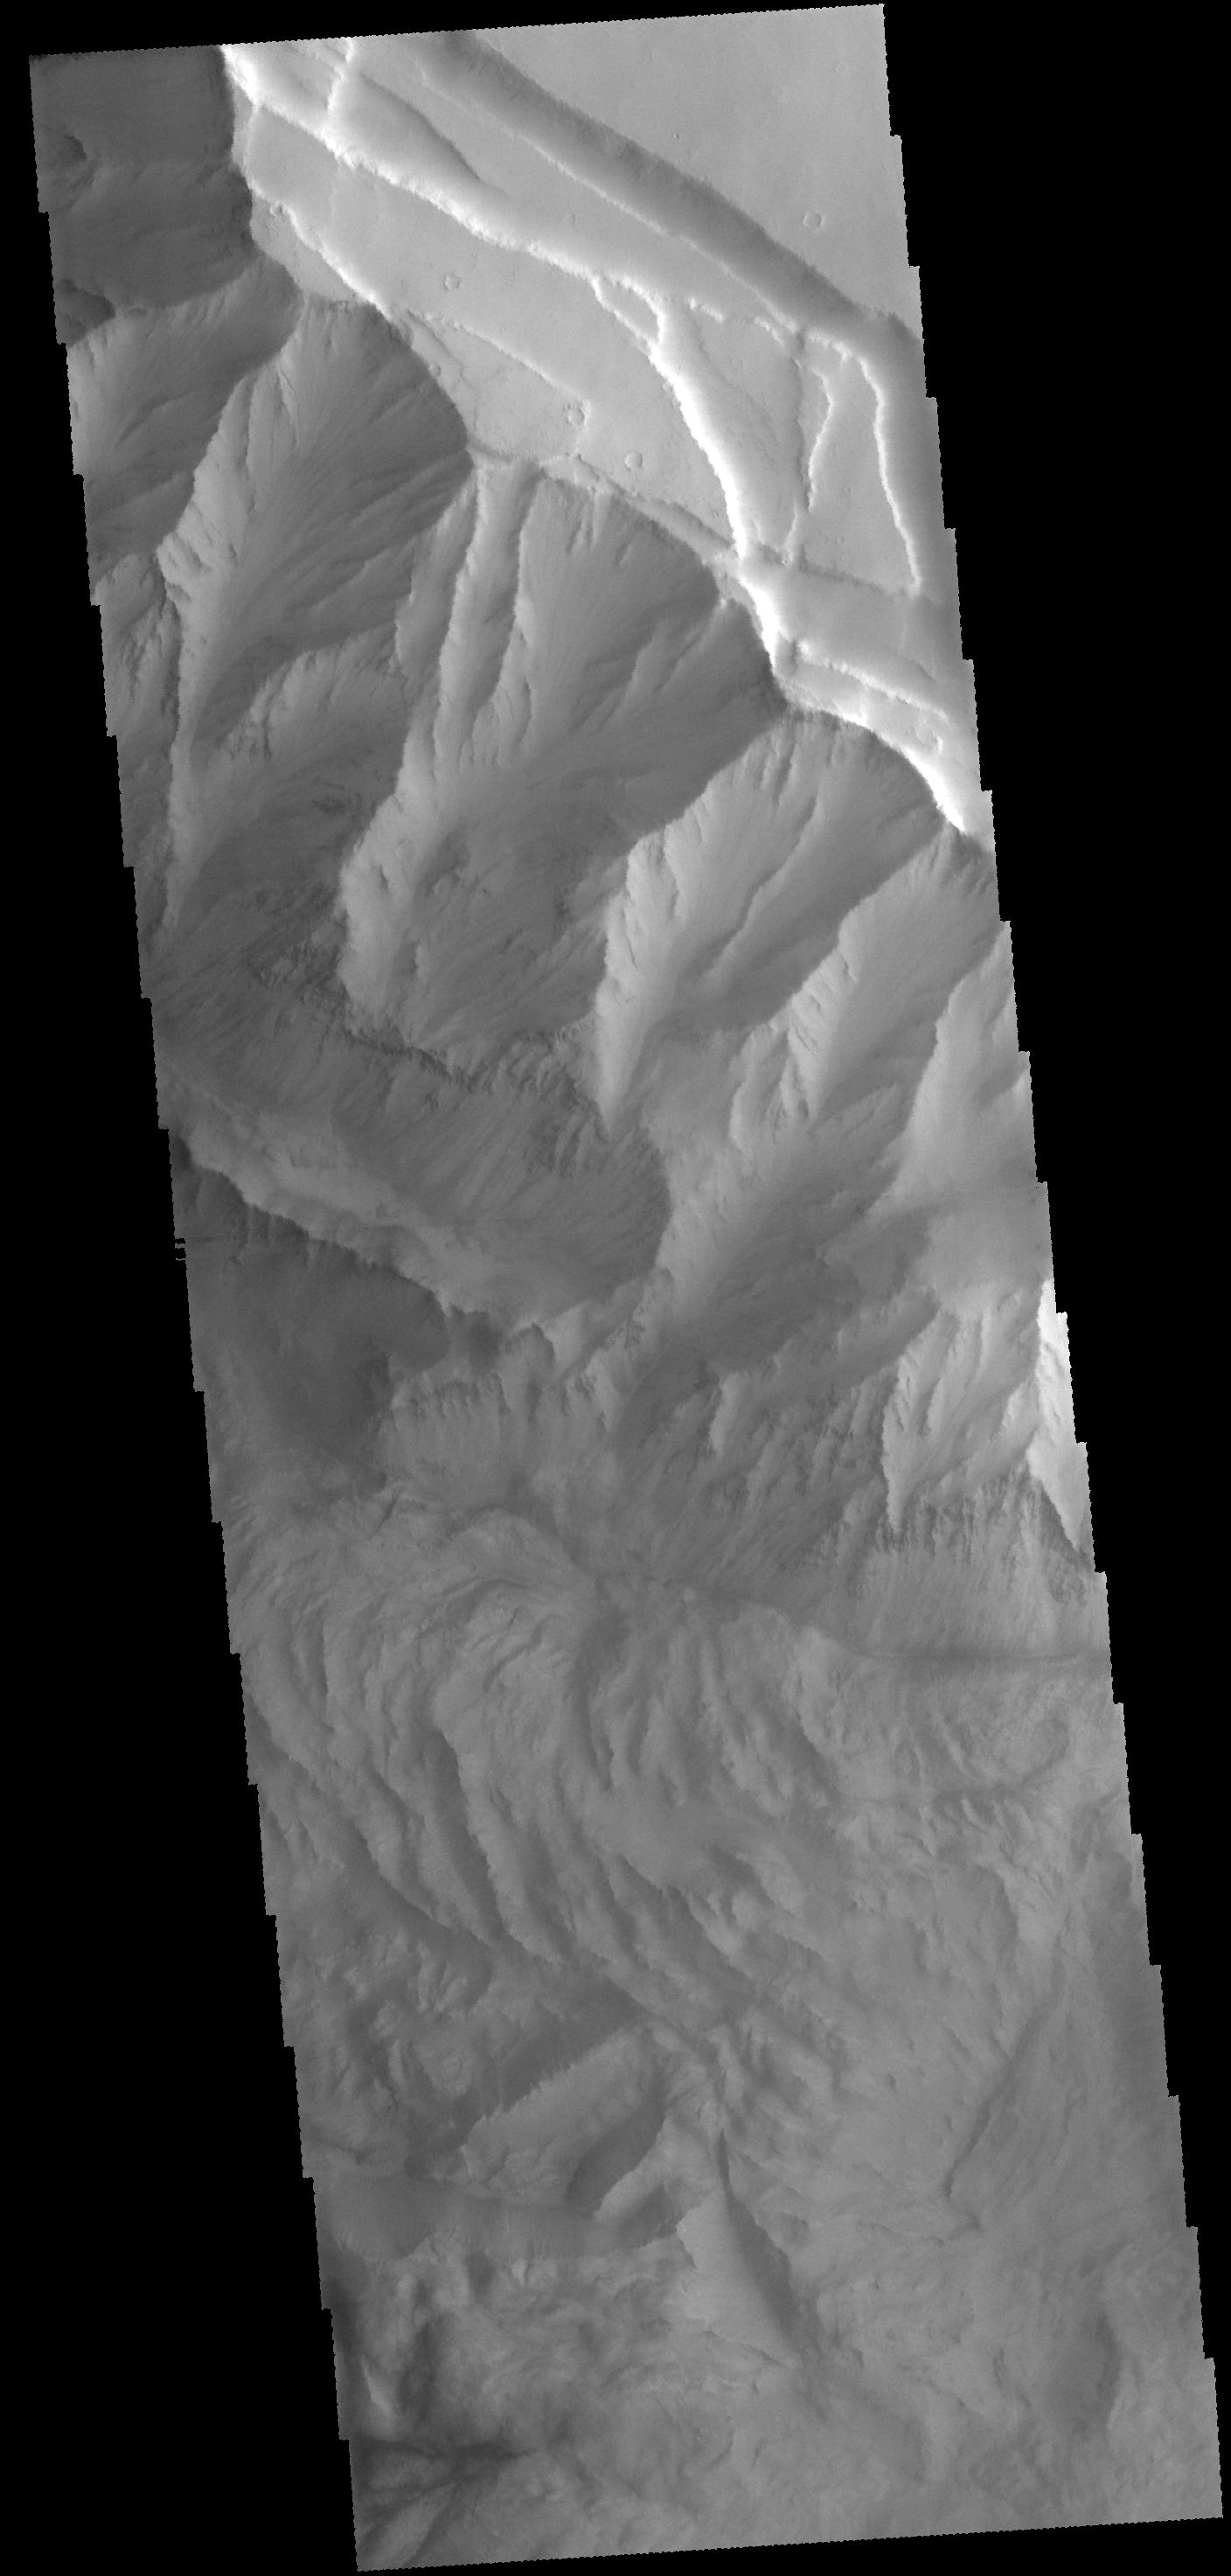

Ophir Chasma

This VIS image shows a portion of the northern cliff face and complex floor deposits of Ophir Chasma.

Credit: NASA/JPL-Caltech/ASU